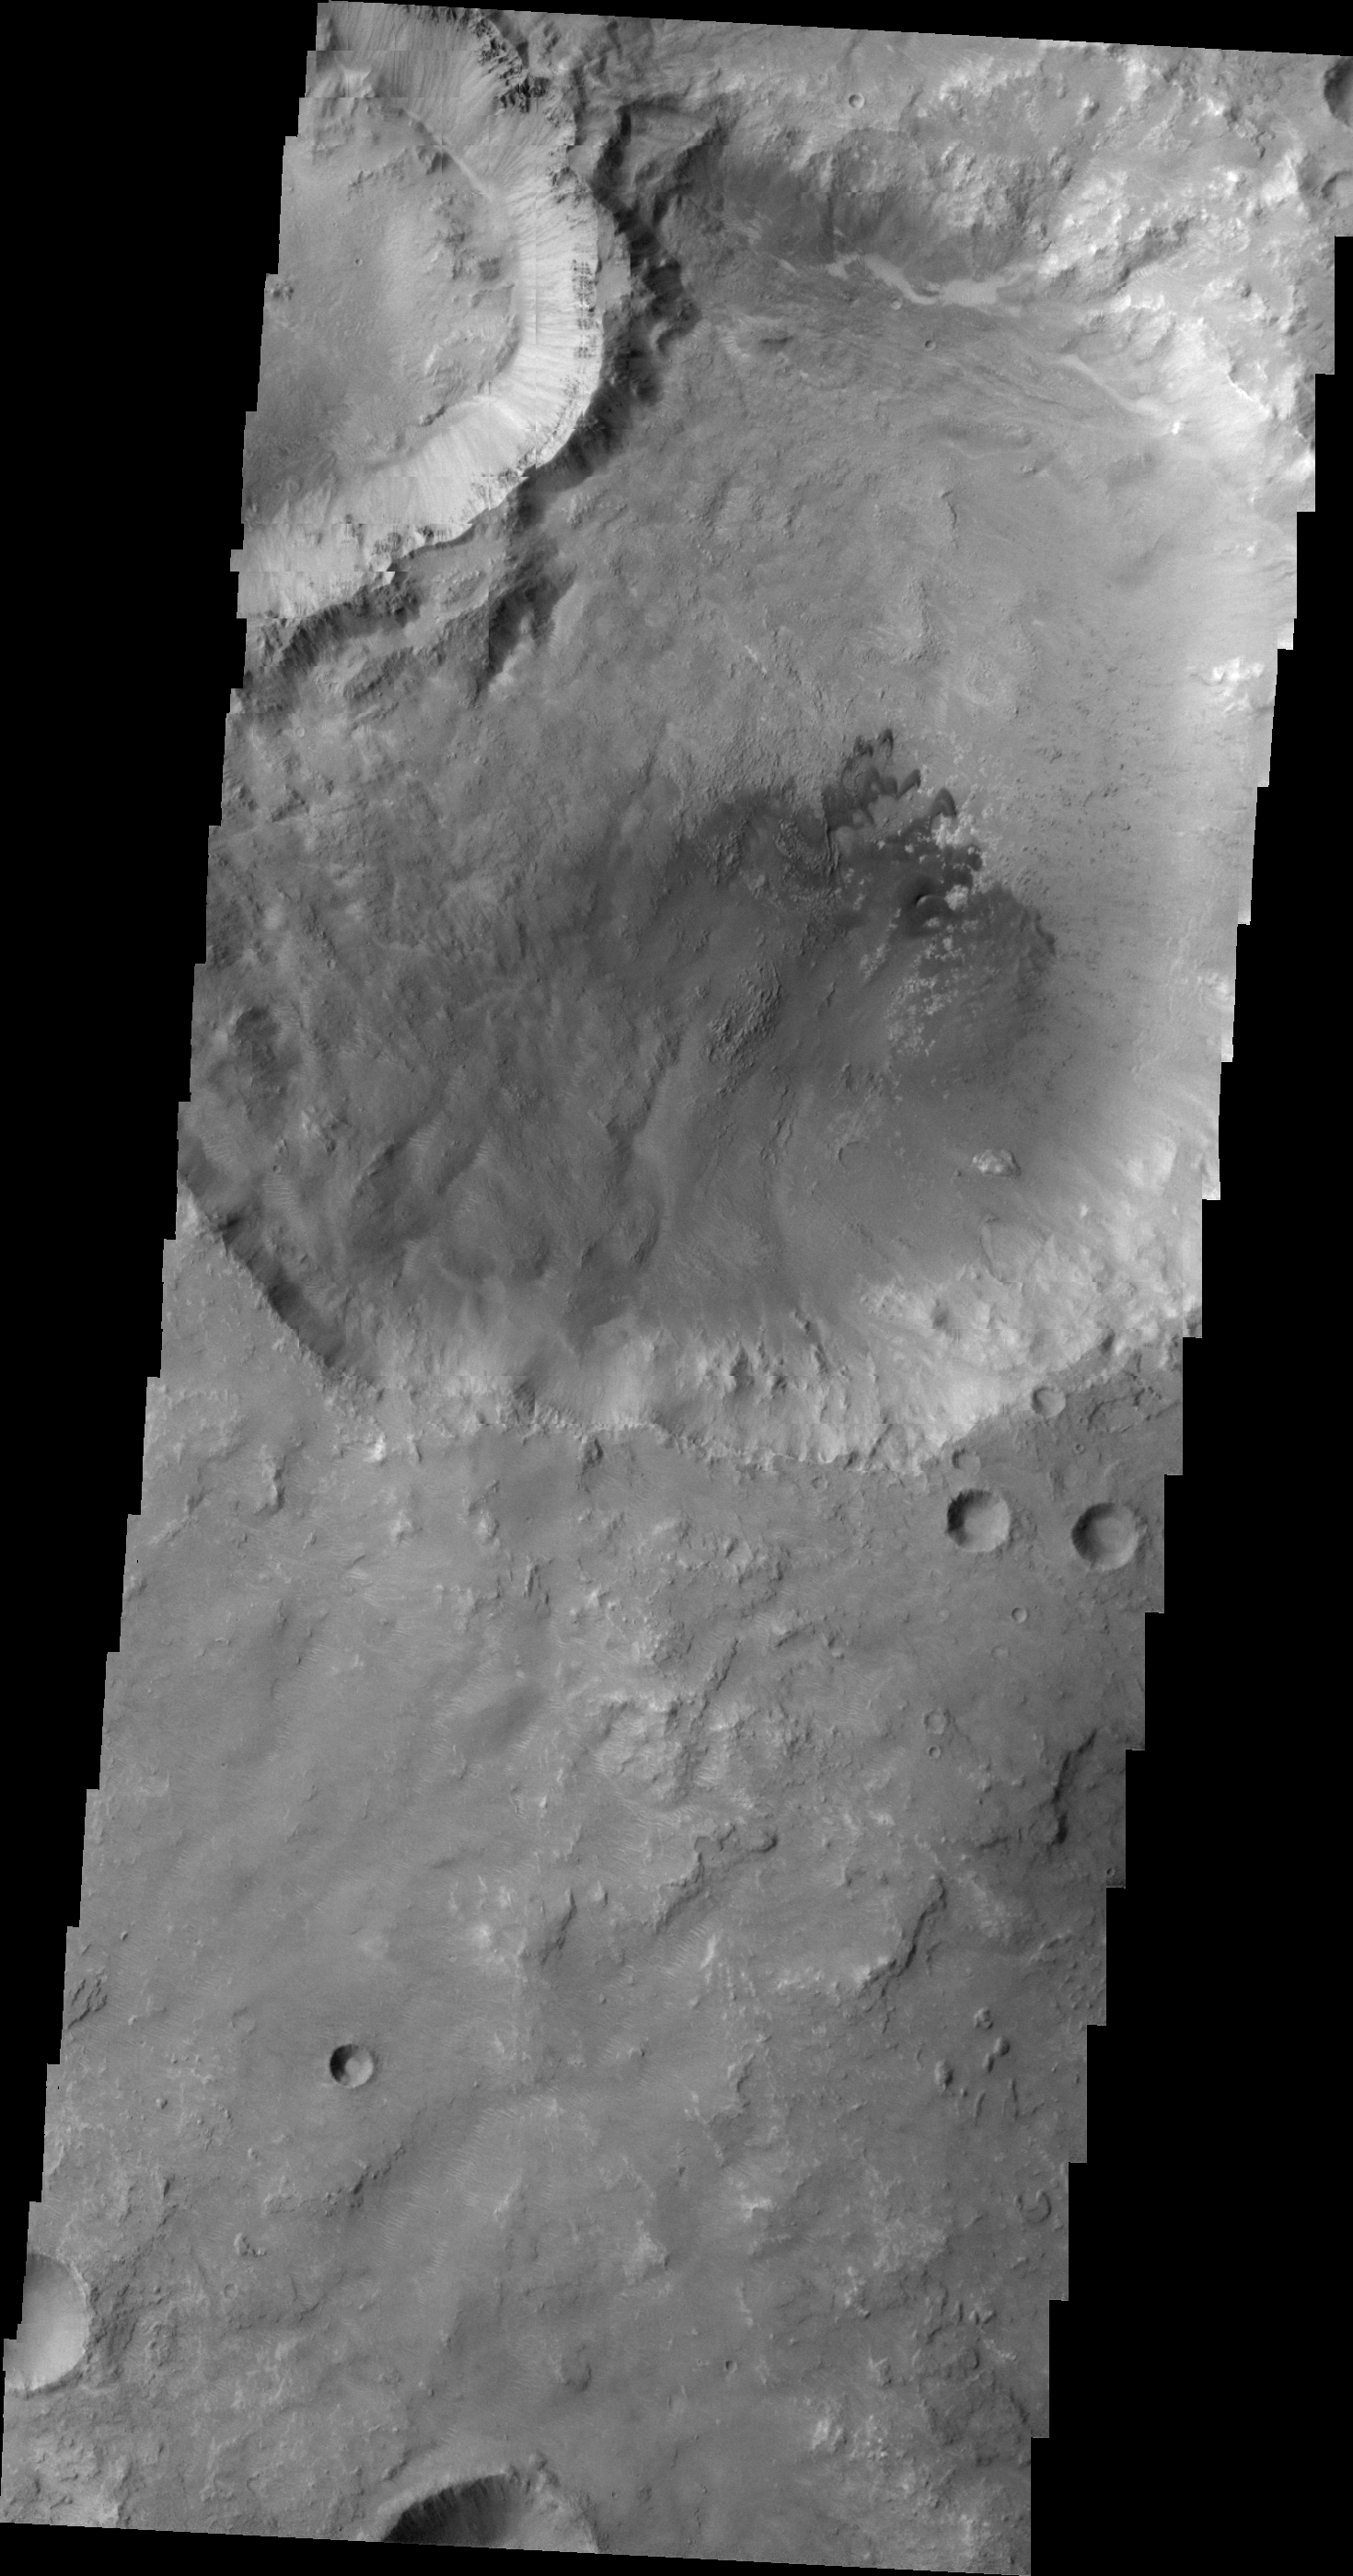

Dunes in Tyrrhena Terra

This VIS image shows dunes on the floor of an unnamed crater in Tyrrhena Terra.

Image information: VIS instrument. Latitude -6.7N, Longitude 81.8E. 21 meter/pixel resolution.

Please see the THEMIS Data Citation Note for details on crediting THEMIS images.

Note: this THEMIS visual image has not been radiometrically nor geometrically calibrated for this preliminary release. An empirical correction has been performed to remove instrumental effects. A linear shift has been applied in the cross-track and down-track direction to approximate spacecraft and planetary motion. Fully calibrated and geometrically projected images will be released through the Planetary Data System in accordance with Project policies at a later time.

NASA’s Jet Propulsion Laboratory manages the 2001 Mars Odyssey mission for NASA’s Office of Space Science, Washington, D.C. The Thermal Emission Imaging System (THEMIS) was developed by Arizona State University, Tempe, in collaboration with Raytheon Santa Barbara Remote Sensing. The THEMIS investigation is led by Dr. Philip Christensen at Arizona State University. Lockheed Martin Astronautics, Denver, is the prime contractor for the Odyssey project, and developed and built the orbiter. Mission operations are conducted jointly from Lockheed Martin and from JPL, a division of the California Institute of Technology in Pasadena.

Credit: NASA/JPL/ASU